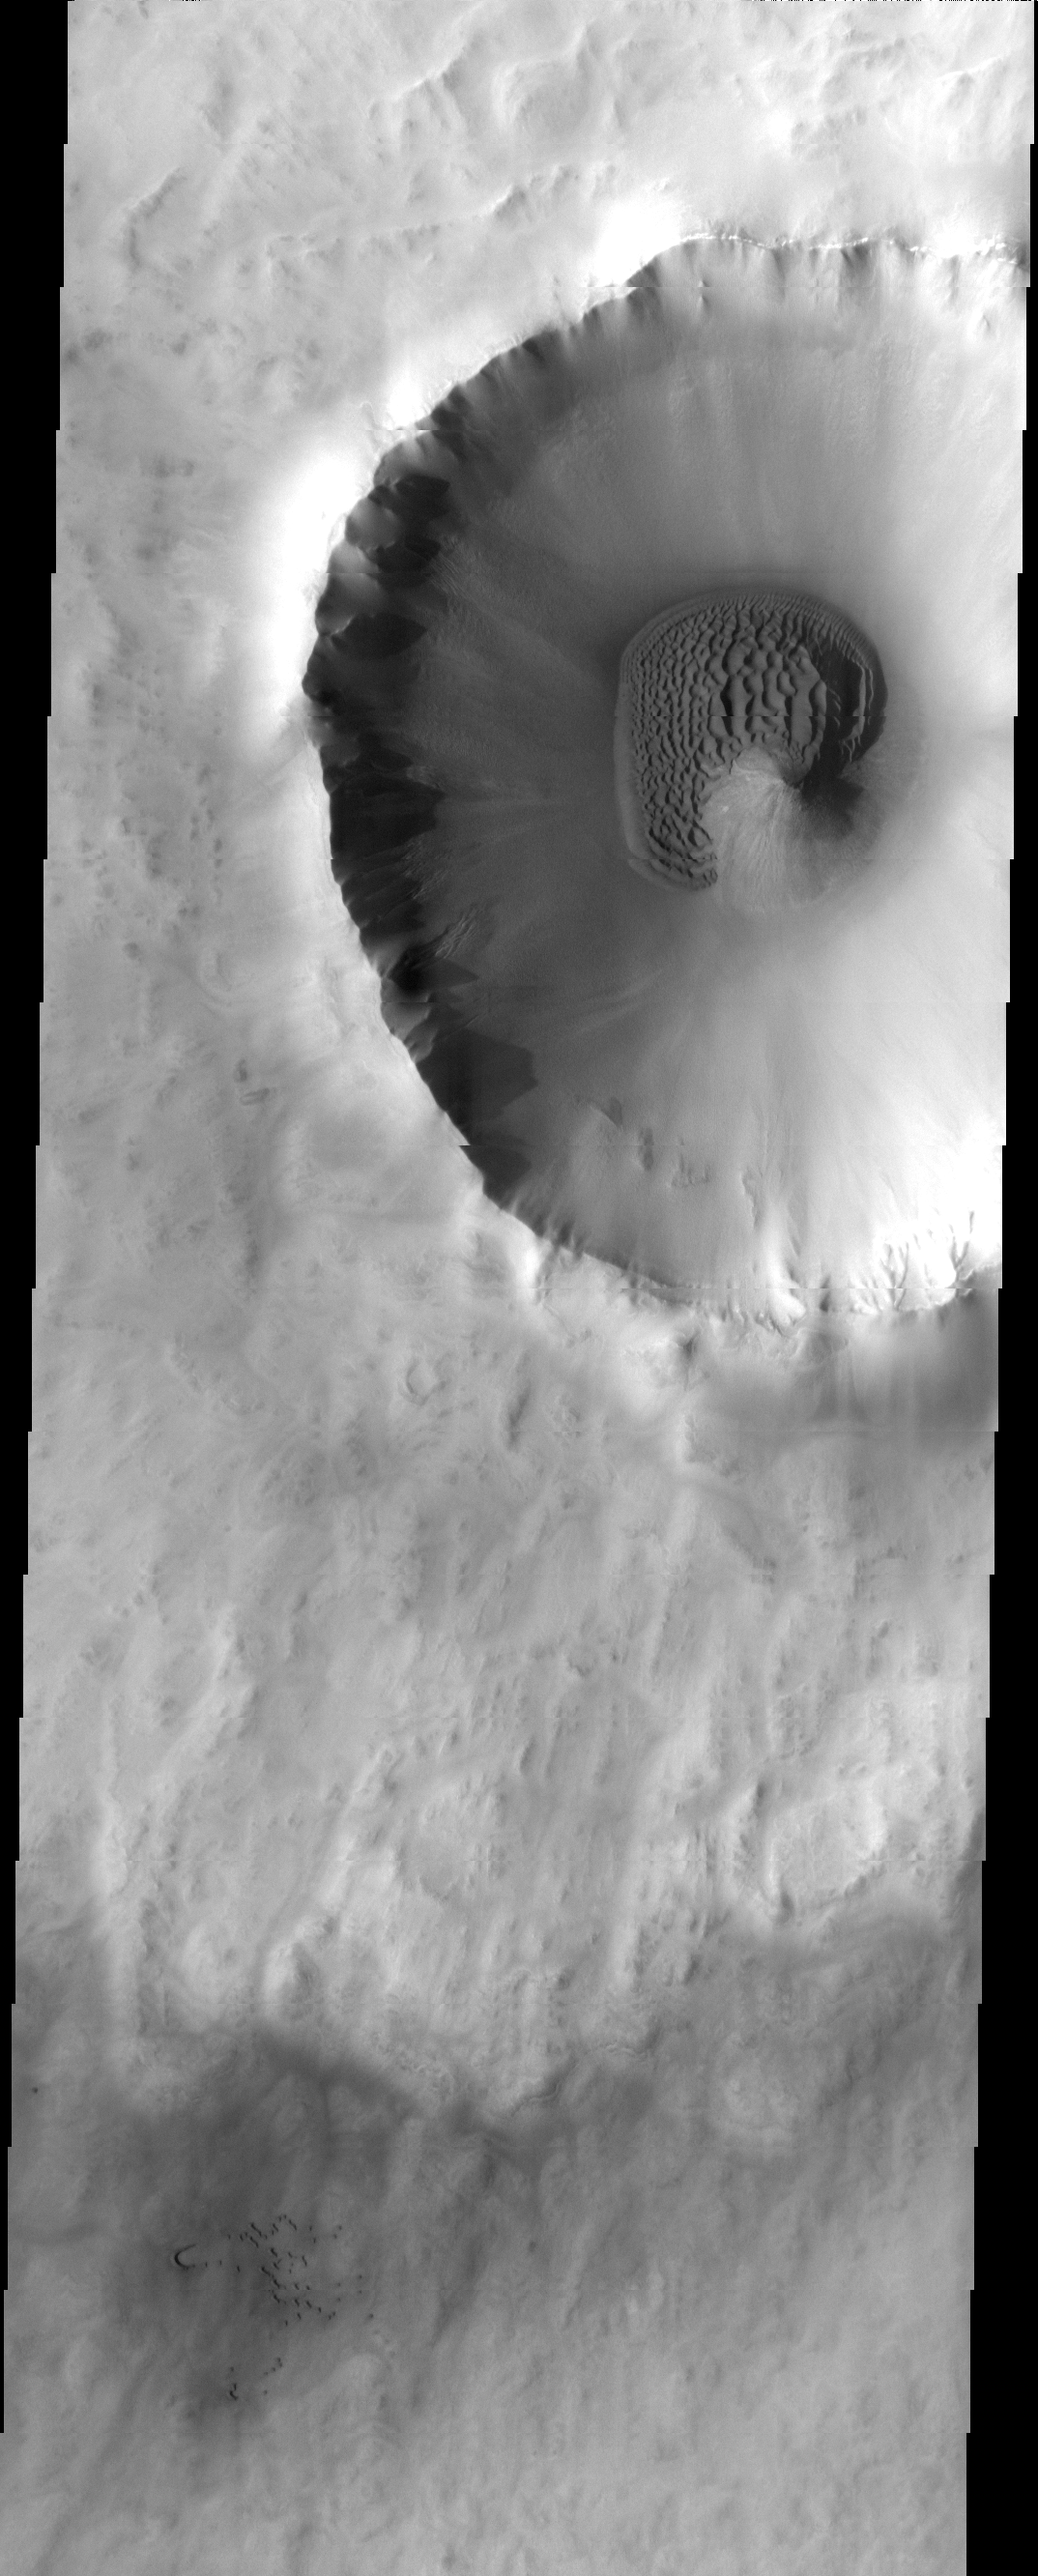

Crater Dunes

The sand dunes in this image surround the northwestern half of the central peak of this crater.

Image information: VIS instrument. Latitude 71.8N, Longitude 344.5E. 20 meter/pixel resolution.

Please see the THEMIS Data Citation Note for details on crediting THEMIS images.

Note: this THEMIS visual image has not been radiometrically nor geometrically calibrated for this preliminary release. An empirical correction has been performed to remove instrumental effects. A linear shift has been applied in the cross-track and down-track direction to approximate spacecraft and planetary motion. Fully calibrated and geometrically projected images will be released through the Planetary Data System in accordance with Project policies at a later time.

NASA’s Jet Propulsion Laboratory manages the 2001 Mars Odyssey mission for NASA’s Office of Space Science, Washington, D.C. The Thermal Emission Imaging System (THEMIS) was developed by Arizona State University, Tempe, in collaboration with Raytheon Santa Barbara Remote Sensing. The THEMIS investigation is led by Dr. Philip Christensen at Arizona State University. Lockheed Martin Astronautics, Denver, is the prime contractor for the Odyssey project, and developed and built the orbiter. Mission operations are conducted jointly from Lockheed Martin and from JPL, a division of the California Institute of Technology in Pasadena.

Credit: NASA/JPL/ASU